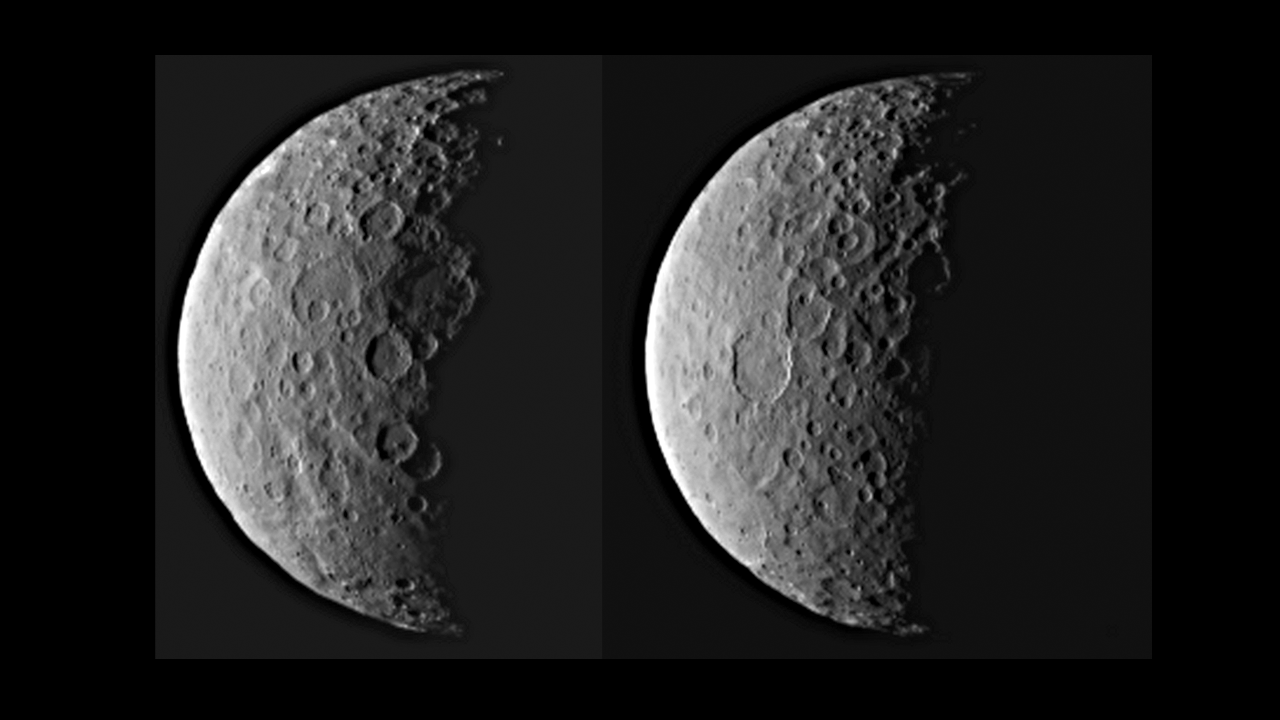

Ceres in Half Shadow

Uncropped Version

NASA’s Dawn spacecraft took these images of dwarf planet Ceres from about 25,000 miles (40,000 kilometers) away on Feb. 25, 2015. Ceres appears half in shadow because of the current position of the spacecraft relative to the dwarf planet and the sun. The resolution is about 2.3 miles (3.7 kilometers) per pixel.

Dawn is due to be captured into orbit around Ceres on March 6.

Dawn’s mission is managed by NASA’s Jet Propulsion Laboratory, Pasadena, California, for NASA’s Science Mission Directorate in Washington. Dawn is a project of the directorate’s Discovery Program, managed by NASA’s Marshall Space Flight Center in Huntsville, Alabama. The University of California, Los Angeles, is responsible for overall Dawn mission science. Orbital ATK, Inc., in Dulles, Virginia, designed and built the spacecraft. The German Aerospace Center, the Max Planck Institute for Solar System Research, the Italian Space Agency and the Italian National Astrophysical Institute are international partners on the mission team.

Credit: NASA/JPL-Caltech/UCLA/MPS/DLR/IDA